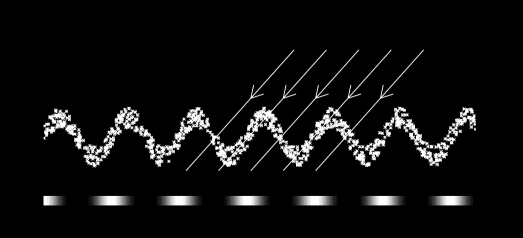

D Ring Sight Lines

A vertical corrugation in Saturn’s almost transparent D ring can give rise to brightness variations.

In this graphic representation, the diagonal lines (or arrows) correspond to lines of sight through the corrugated ring. The grayscale plot along the bottom shows the ring’s total optical depth (a measure of opacity) and brightness as seen by the observer.

See PIA08325 for more details about the vertically corrugated structure in Saturn’s D ring.

The Cassini-Huygens mission is a cooperative project of NASA, the European Space Agency and the Italian Space Agency. The Jet Propulsion Laboratory, a division of the California Institute of Technology in Pasadena, manages the mission for NASA’s Science Mission Directorate, Washington, D.C. The Cassini orbiter and its two onboard cameras were designed, developed and assembled at JPL. The imaging operations center is based at the Space Science Institute in Boulder, Colo.

Credit: NASA/JPL/Space Science Institute